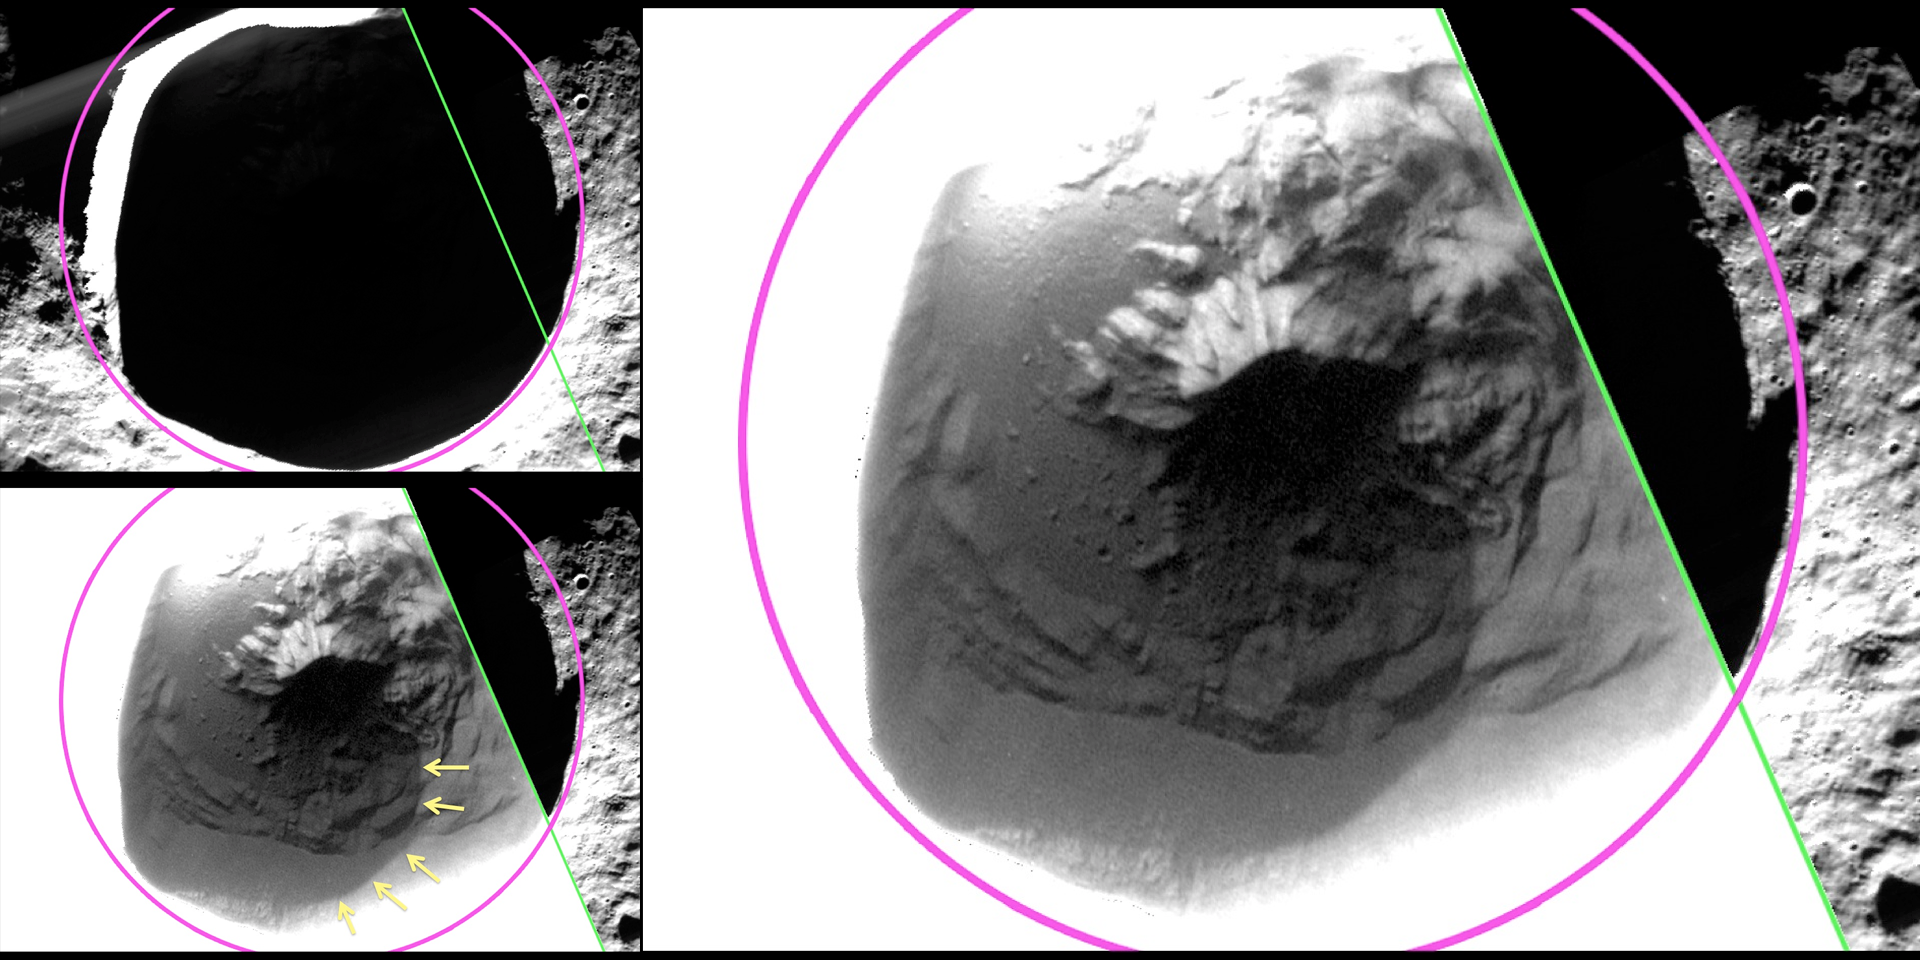

Fuller Revealed

MESSENGER’s low-altitude campaign has enabled imaging of Fuller crater (named after American architect Buckminster Fuller) in greater detail than previously possible. The top left panel shows an image of Fuller, with the crater rim outlined in pink and the edge of a low-altitude broadband MDIS image in green. The large panel applies a different stretch to the same MDIS broadband image in the first panel, revealing details of the shadowed surface inside Fuller!

In particular, as highlighted with yellow arrows in the bottom left panel, the image reveals a region inside Fuller that is lower in reflectance. The edge of the low-reflectance region has a sharp and well-defined boundary, even when imaged at 46 m/pixel, suggesting that the low-reflectance material is sufficiently young to have preserved a sharp boundary against lateral mixing by impact cratering. Models for surface and near-surface temperature within Fuller crater predict a region that is sufficiently cold to host long-lived water ice beneath the surface but too hot to support water ice at the surface. The low-reflectance region revealed in the images matches the thermal characteristics expected for a lag deposit of volatile, organic-rich material that overlies the water ice.

This image was presented at a press event at the Lunar and Planetary Science Conference. Visit the press event website to learn more!

Instrument: Wide Angle Camera (WAC) of the Mercury Dual Imaging System (MDIS)
WAC filter: 2 (700 nanometers)
Scale: Fuller crater, outlined in pink, has a diameter of 27 km (17 miles)
Fuller Center Latitude: 82.63°
Fuller Center Longitude: 317.35° E

The MESSENGER spacecraft is the first ever to orbit the planet Mercury, and the spacecraft’s seven scientific instruments and radio science investigation are unraveling the history and evolution of the Solar System’s innermost planet. During the first two years of orbital operations, MESSENGER acquired over 150,000 images and extensive other data sets. MESSENGER is capable of continuing orbital operations until early 2015.

For information regarding the use of images, see the MESSENGER image use policy.

Credit: NASA/Johns Hopkins University Applied Physics Laboratory/Carnegie Institution of Washington